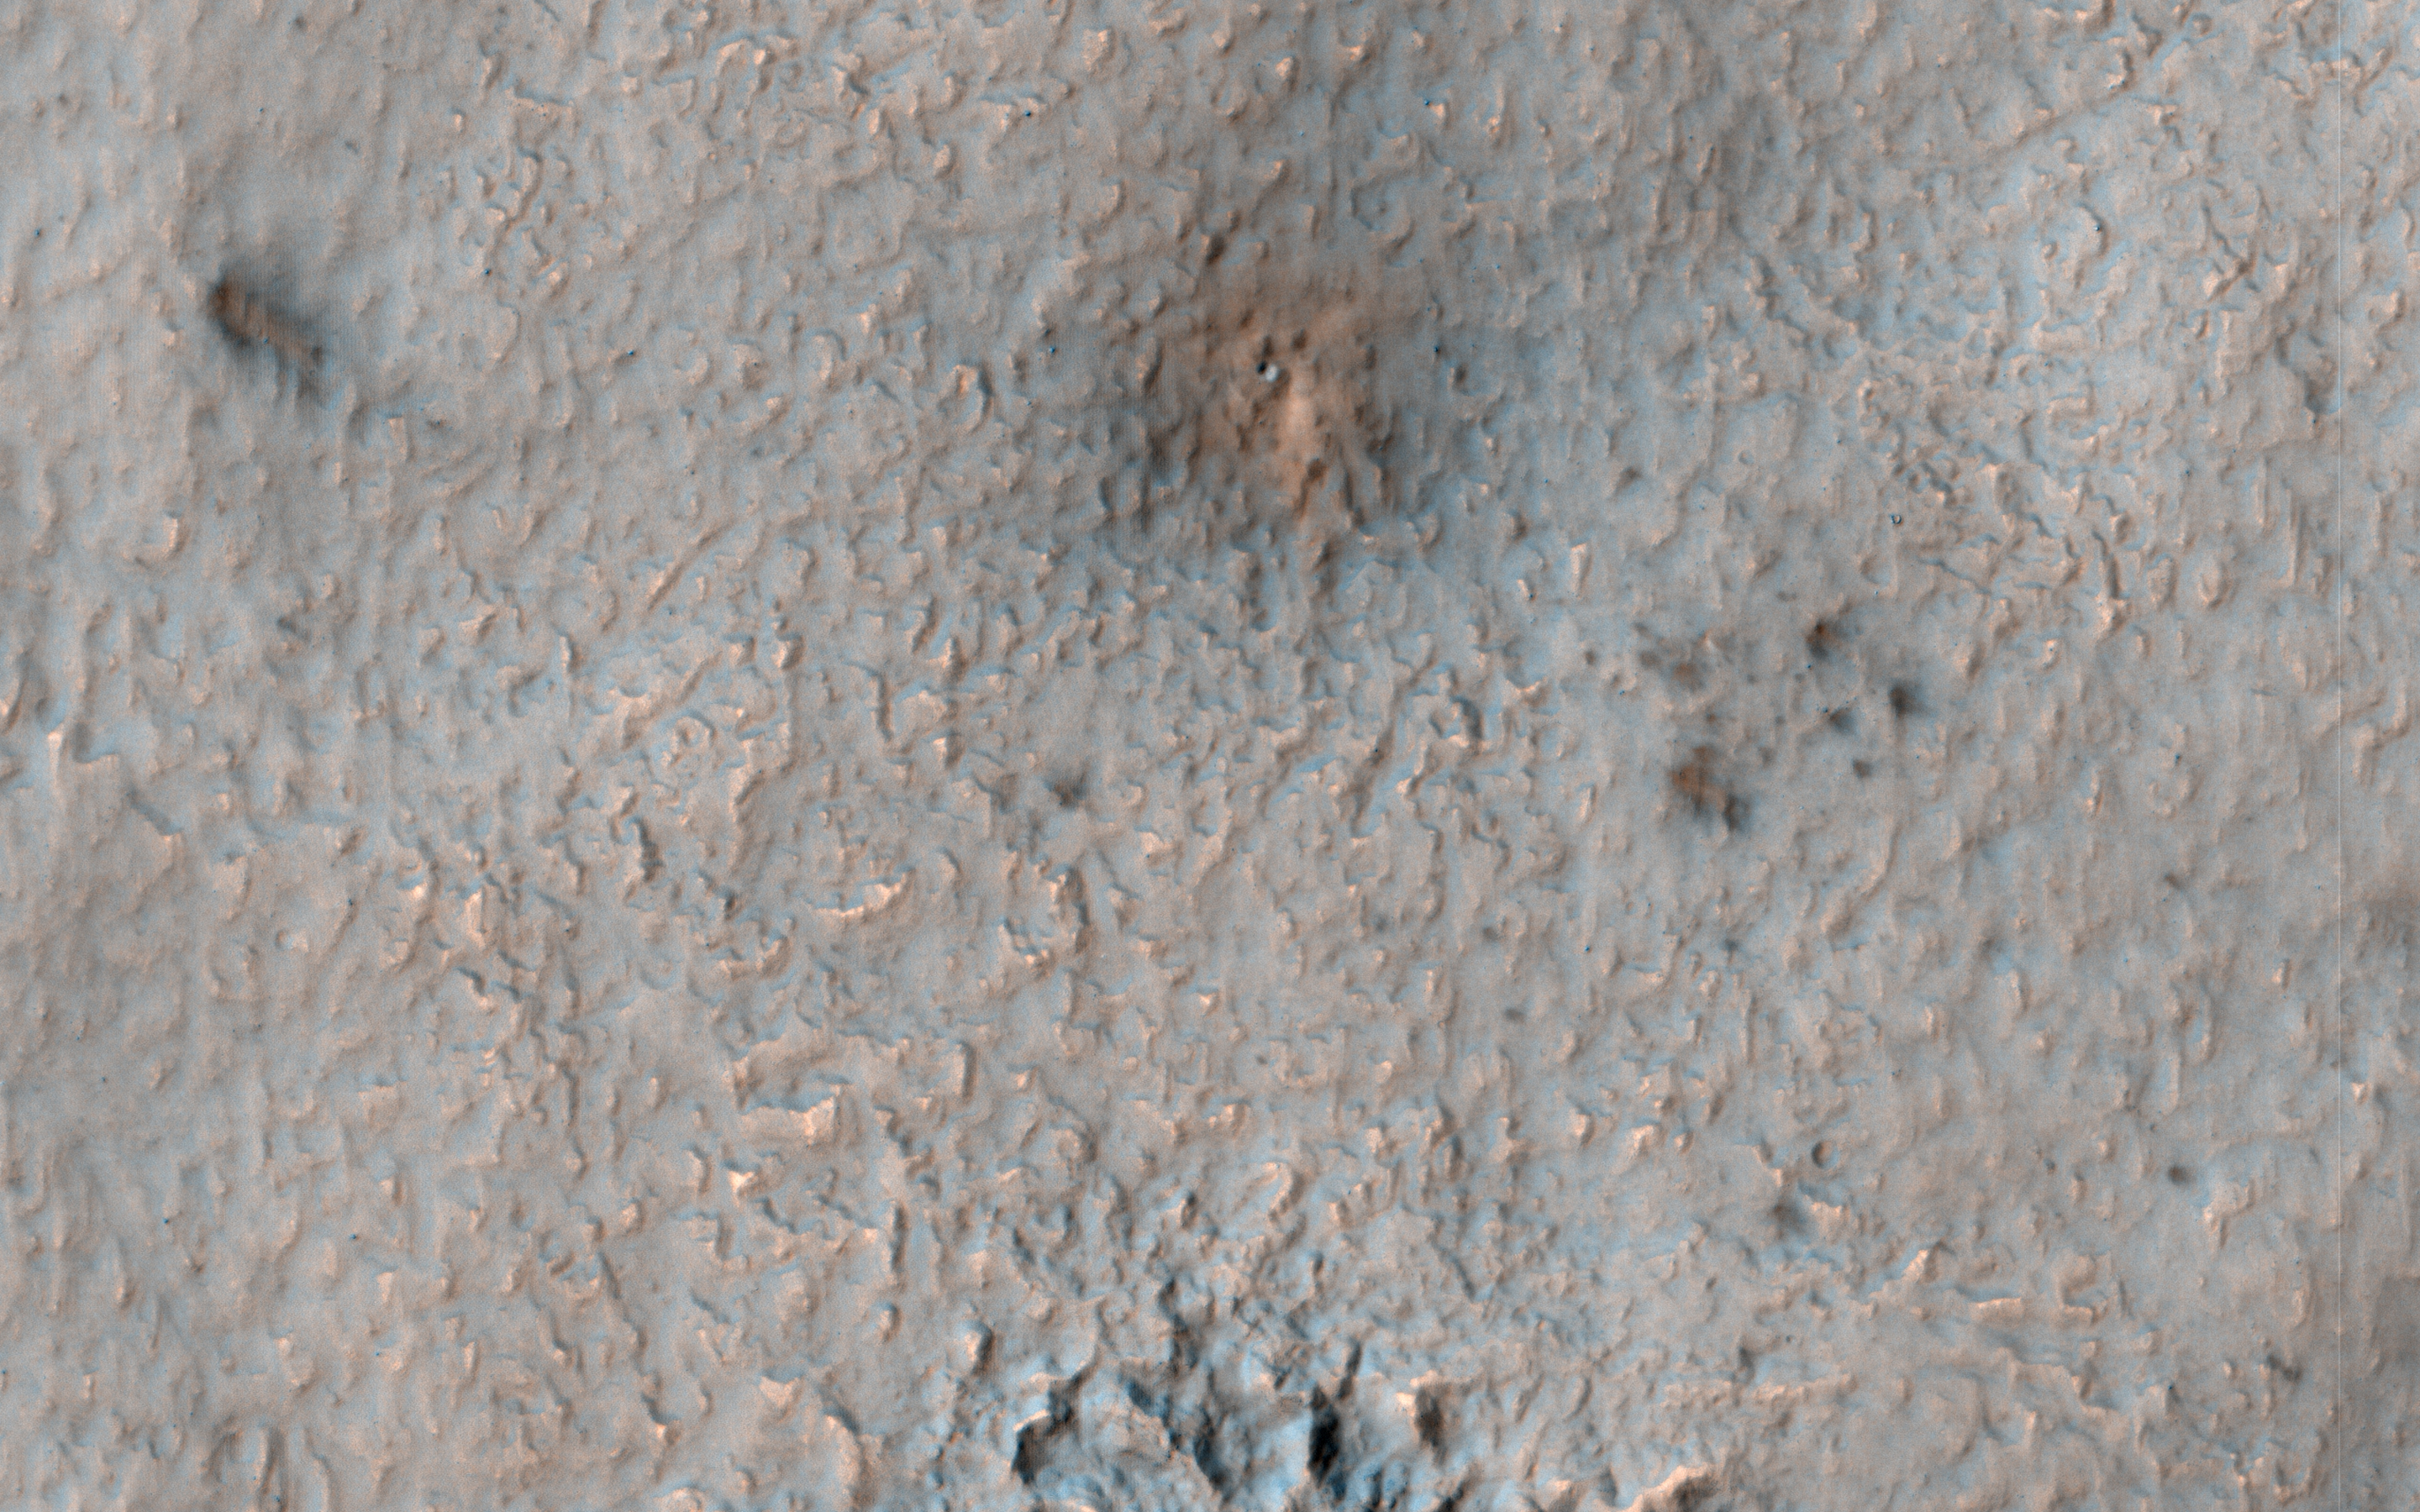

A New Impact Site in the Southern Middle Latitudes

Over 500 new impact events have been detected from before-and-after images from NASA’s Mars Reconnaissance Orbiter, mostly from MRO’s Context Camera, with a HiRISE followup. Those new craters that expose shallow ice are of special interest, especially at latitudes where not previously detected, to better map the ice distribution.

We hope to find ice at relatively low latitudes both for understanding recent climate change and as a resource for possible future humans on Mars. This new impact, which occurred between August and December 2016 (at 42.5 degree South latitude) would provide an important constraint if ice was detected.

Alas, the HiRISE color image does not indicate that ice is exposed. There is an elongated cluster of new craters (or just dark spots where the craters are too small to resolve), due to an oblique impact in which the bolide fragmented in the Martian atmosphere.

The map is projected here at a scale of 25 centimeters (9.8 inches) per pixel. [The original image scale is 25.1 centimeters (9.9 inches) per pixel (with 1 x 1 binning); objects on the order of 75 centimeters (29.5 inches) across are resolved.] North is up.

The University of Arizona, Tucson, operates HiRISE, which was built by Ball Aerospace & Technologies Corp., Boulder, Colo. NASA’s Jet Propulsion Laboratory, a division of Caltech in Pasadena, California, manages the Mars Reconnaissance Orbiter Project for NASA’s Science Mission Directorate, Washington.

Credit: NASA/JPL-Caltech/Univ. of Arizona